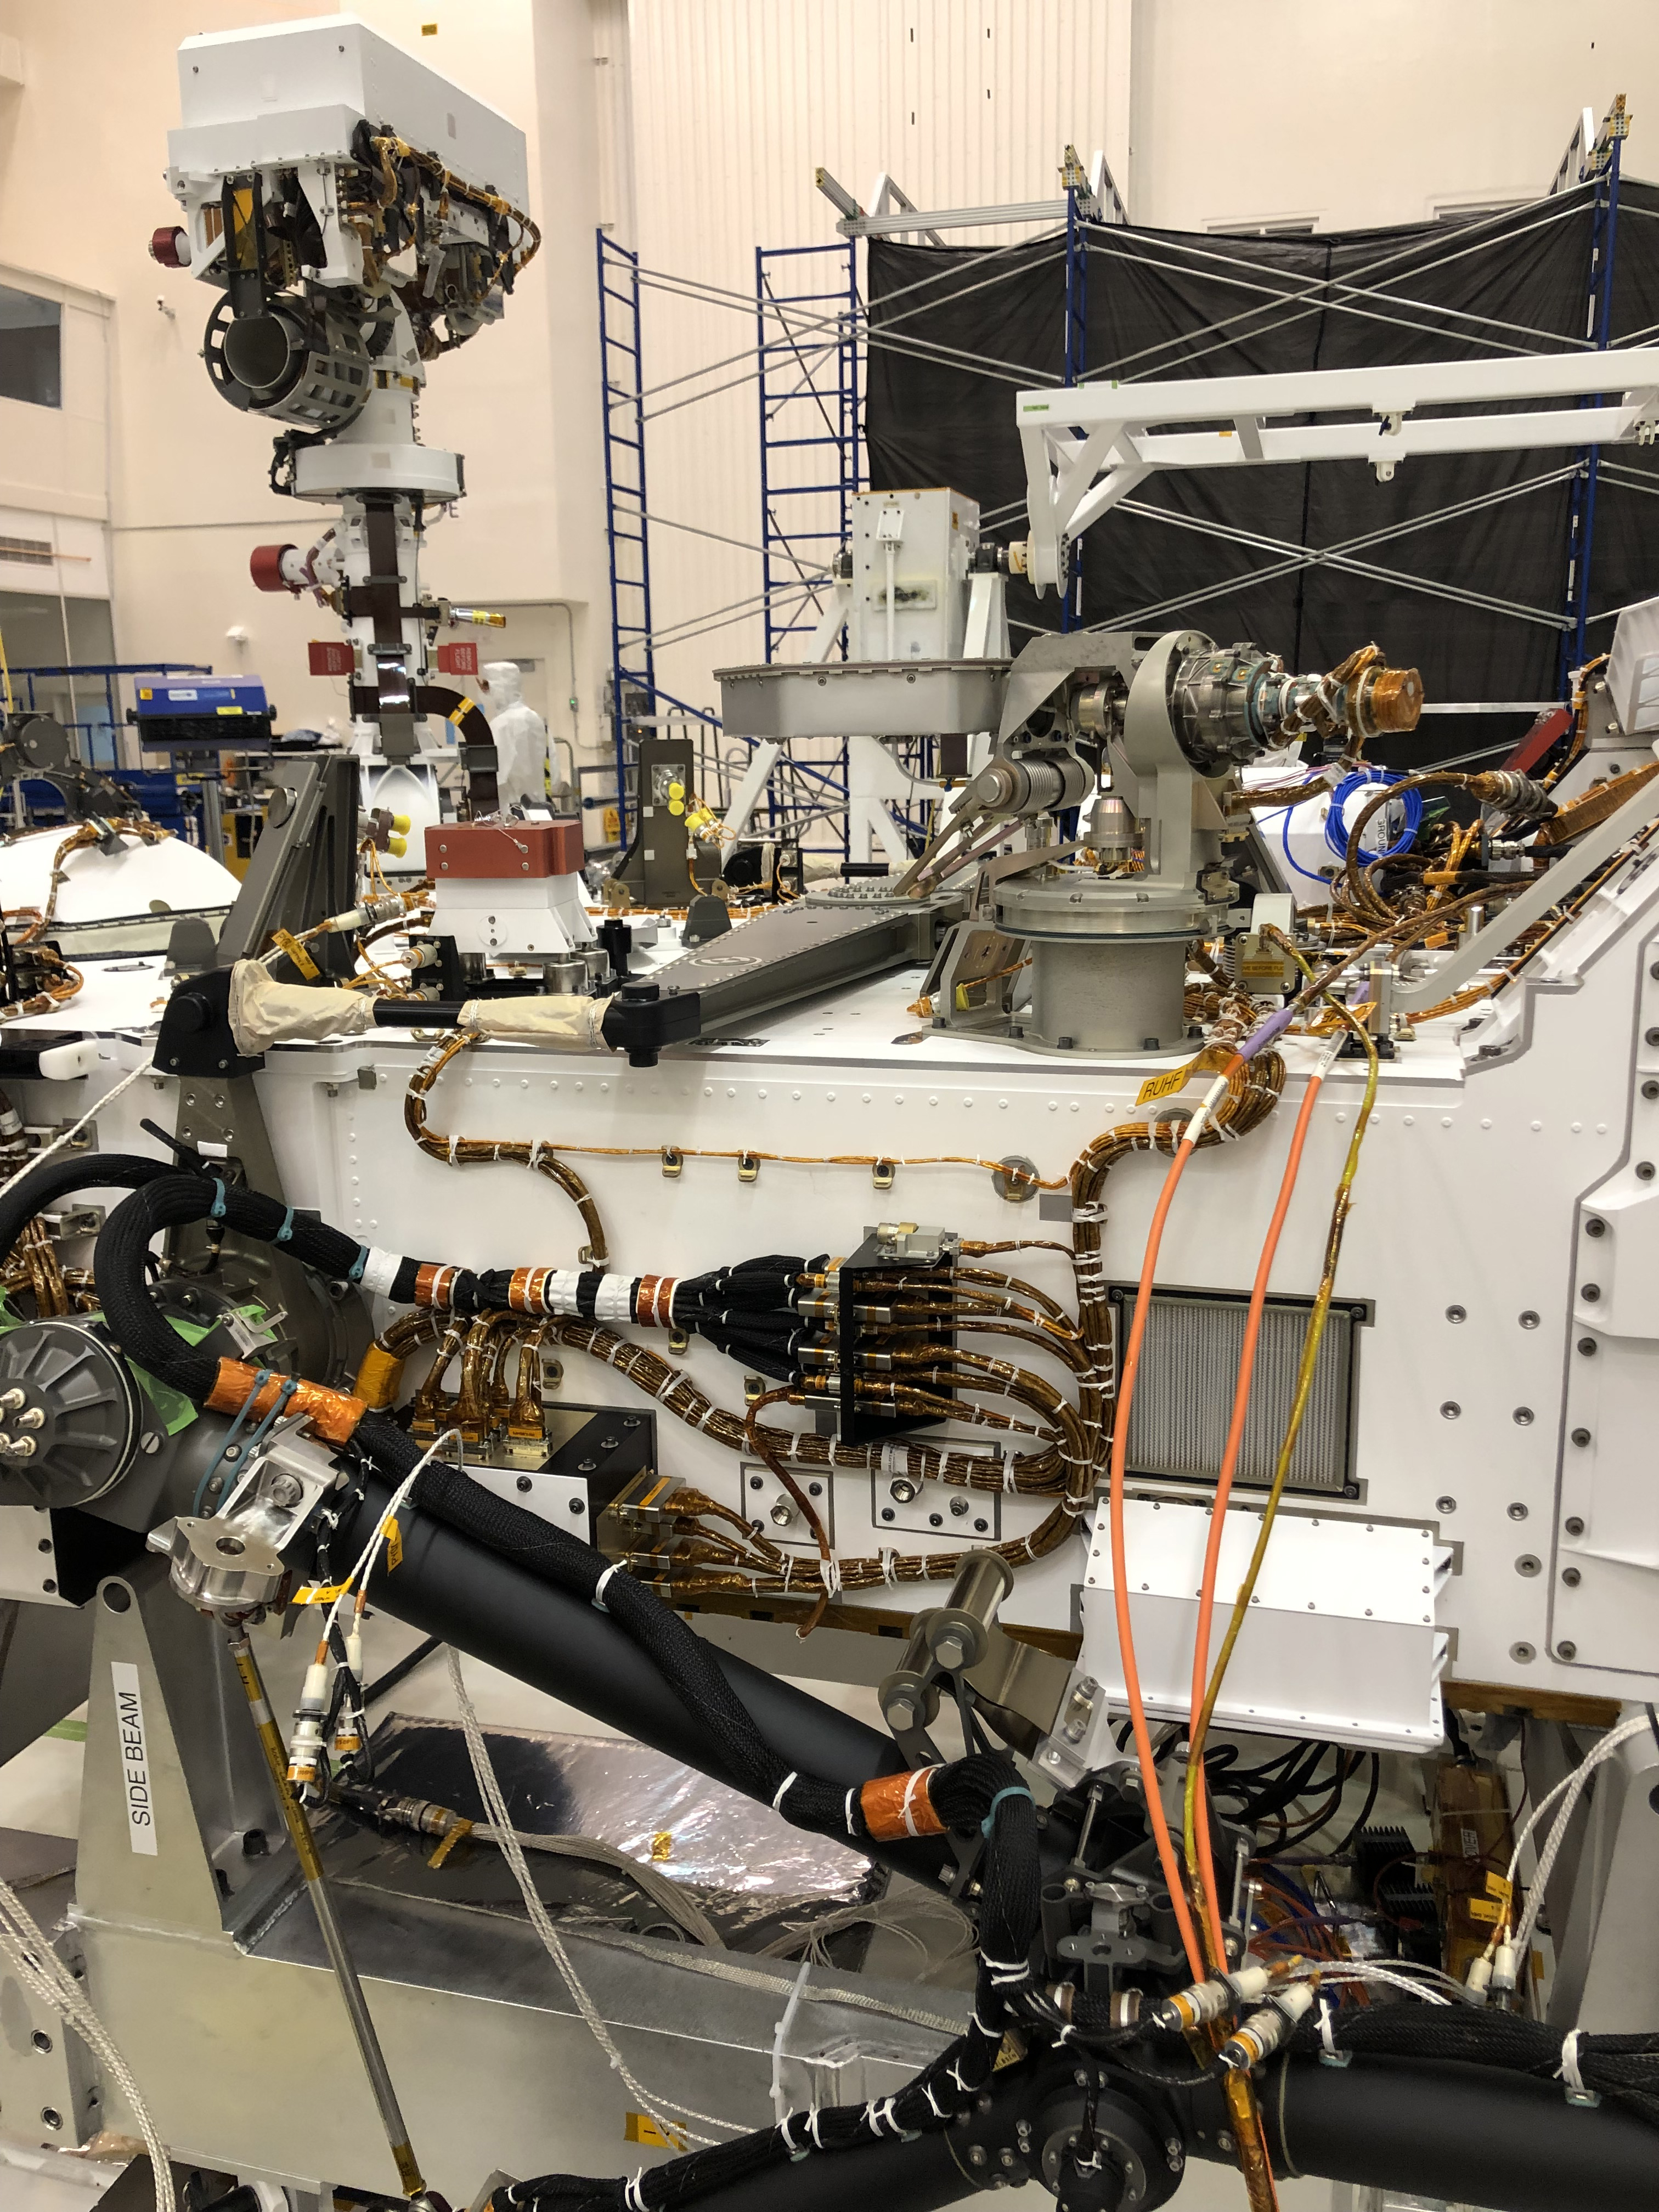

Port Side of Perseverance

The port side of NASA’s Perseverance Mars rover can be seen in this image taken on Nov. 16, 2019, in High Bay 1 of the Spacecraft Assembly Facility at NASA’s Jet Propulsion Laboratory in Southern California. At the top left, the rover’s remote sensing mast can be seen in the deployed position. To the right of the mast in the center of the image is the light gray high-gain antenna. At center of the image, attached to the side of the rover, is a black cable bracket (with gold cabling running through it). Attached to the top of this black bracket — and gray in color — is the Entry Descent and Landing (EDL) microphone. The rectangular screen to the right of the cable bracket is the rover chassis HEPA filter, which is above the white box housing the Mars Oxygen In-Situ Resource Utilization Experiment (MOXIE) inlet filter assembly. Gray and bright orange cables seen in the foreground of the image belong to ground support equipment.

Credit: NASA/JPL-Caltech